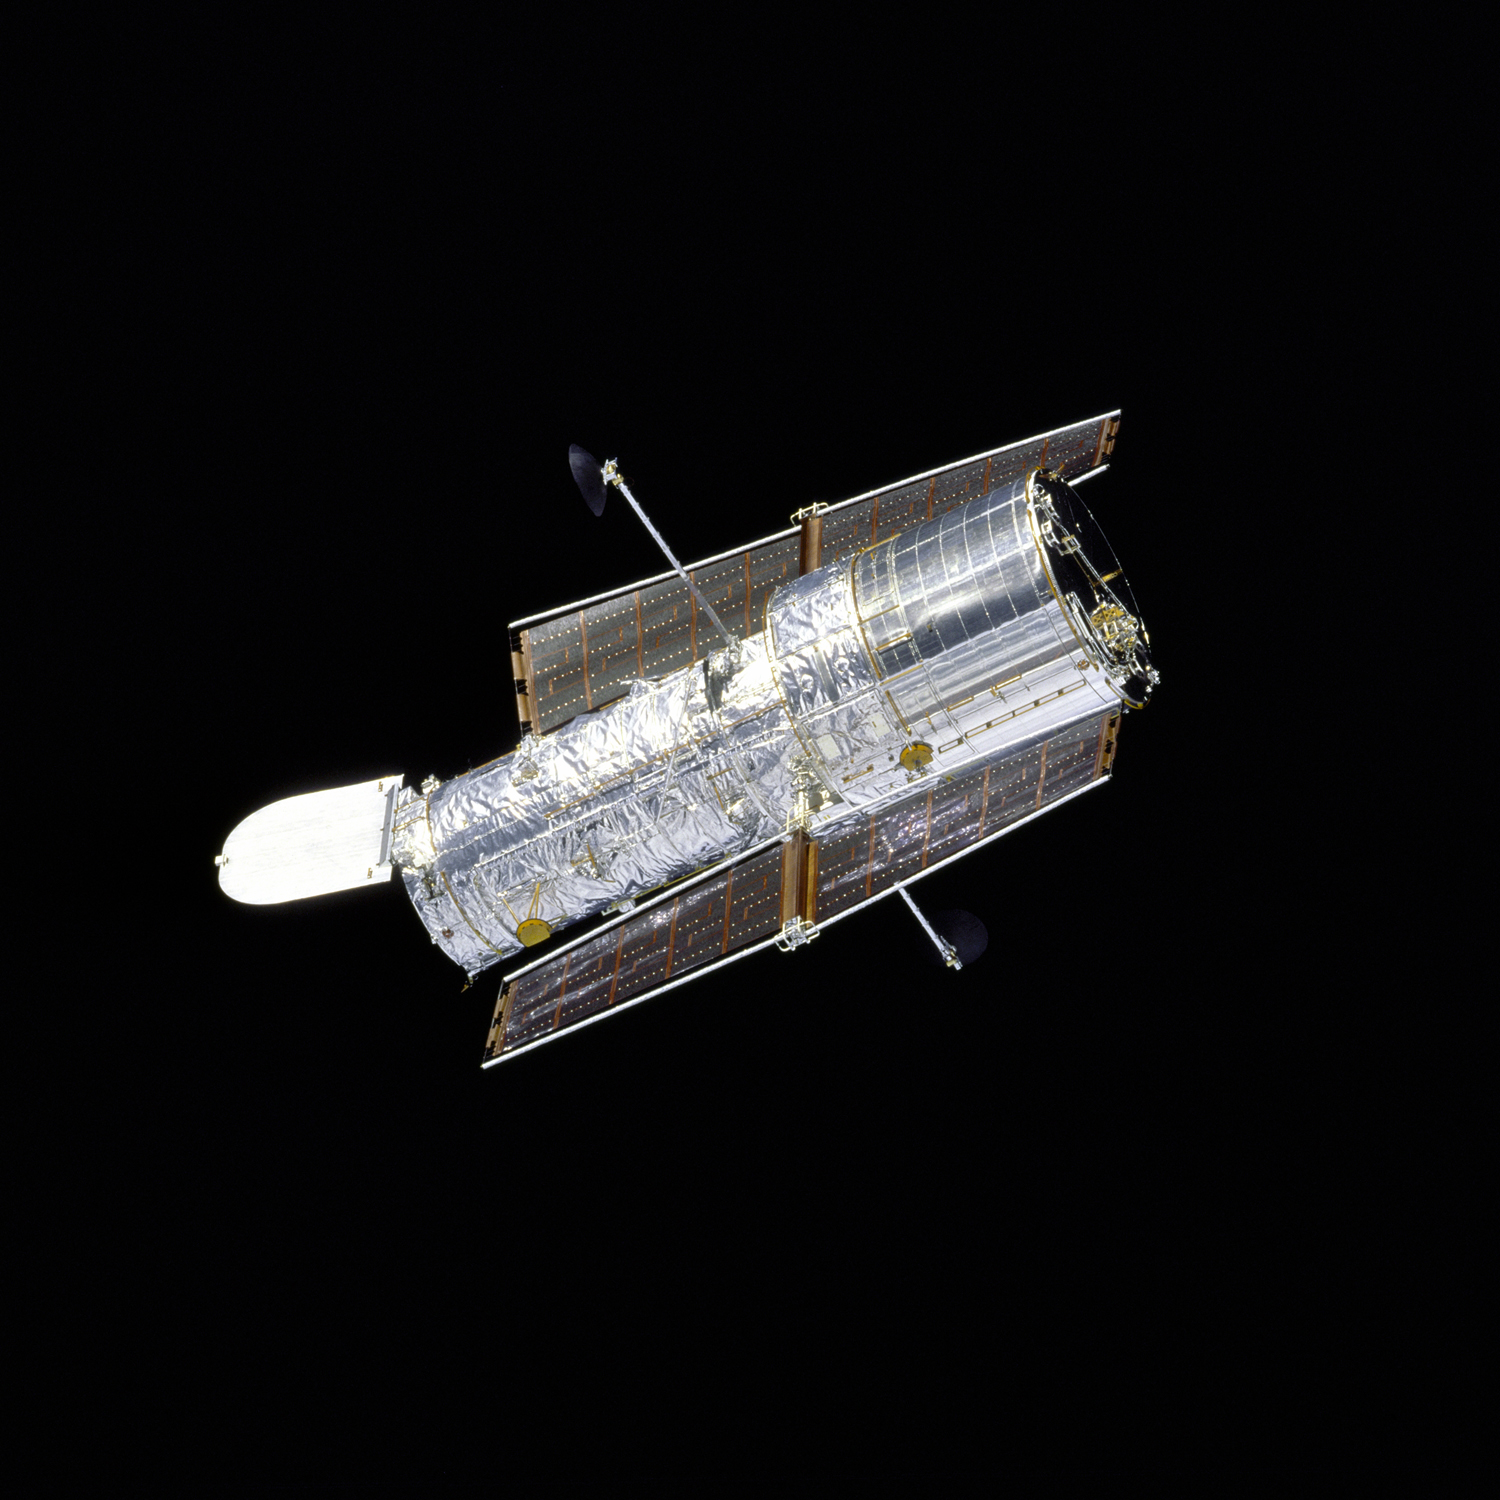

Hubble in Flight (1997)

The Hubble Space Telescope drifts through space in this picture, taken by Space Shuttle Discovery during Hubble's second servicing mission in 1997. The 10-foot aperture door, open to admit light, closes to block out space debris. The observatory's solar panels and foil-like thermal blankets are clearly visible. The solar panels provide power, while the thermal blankets protect Hubble from the extreme temperatures of space.

Credit: NASA